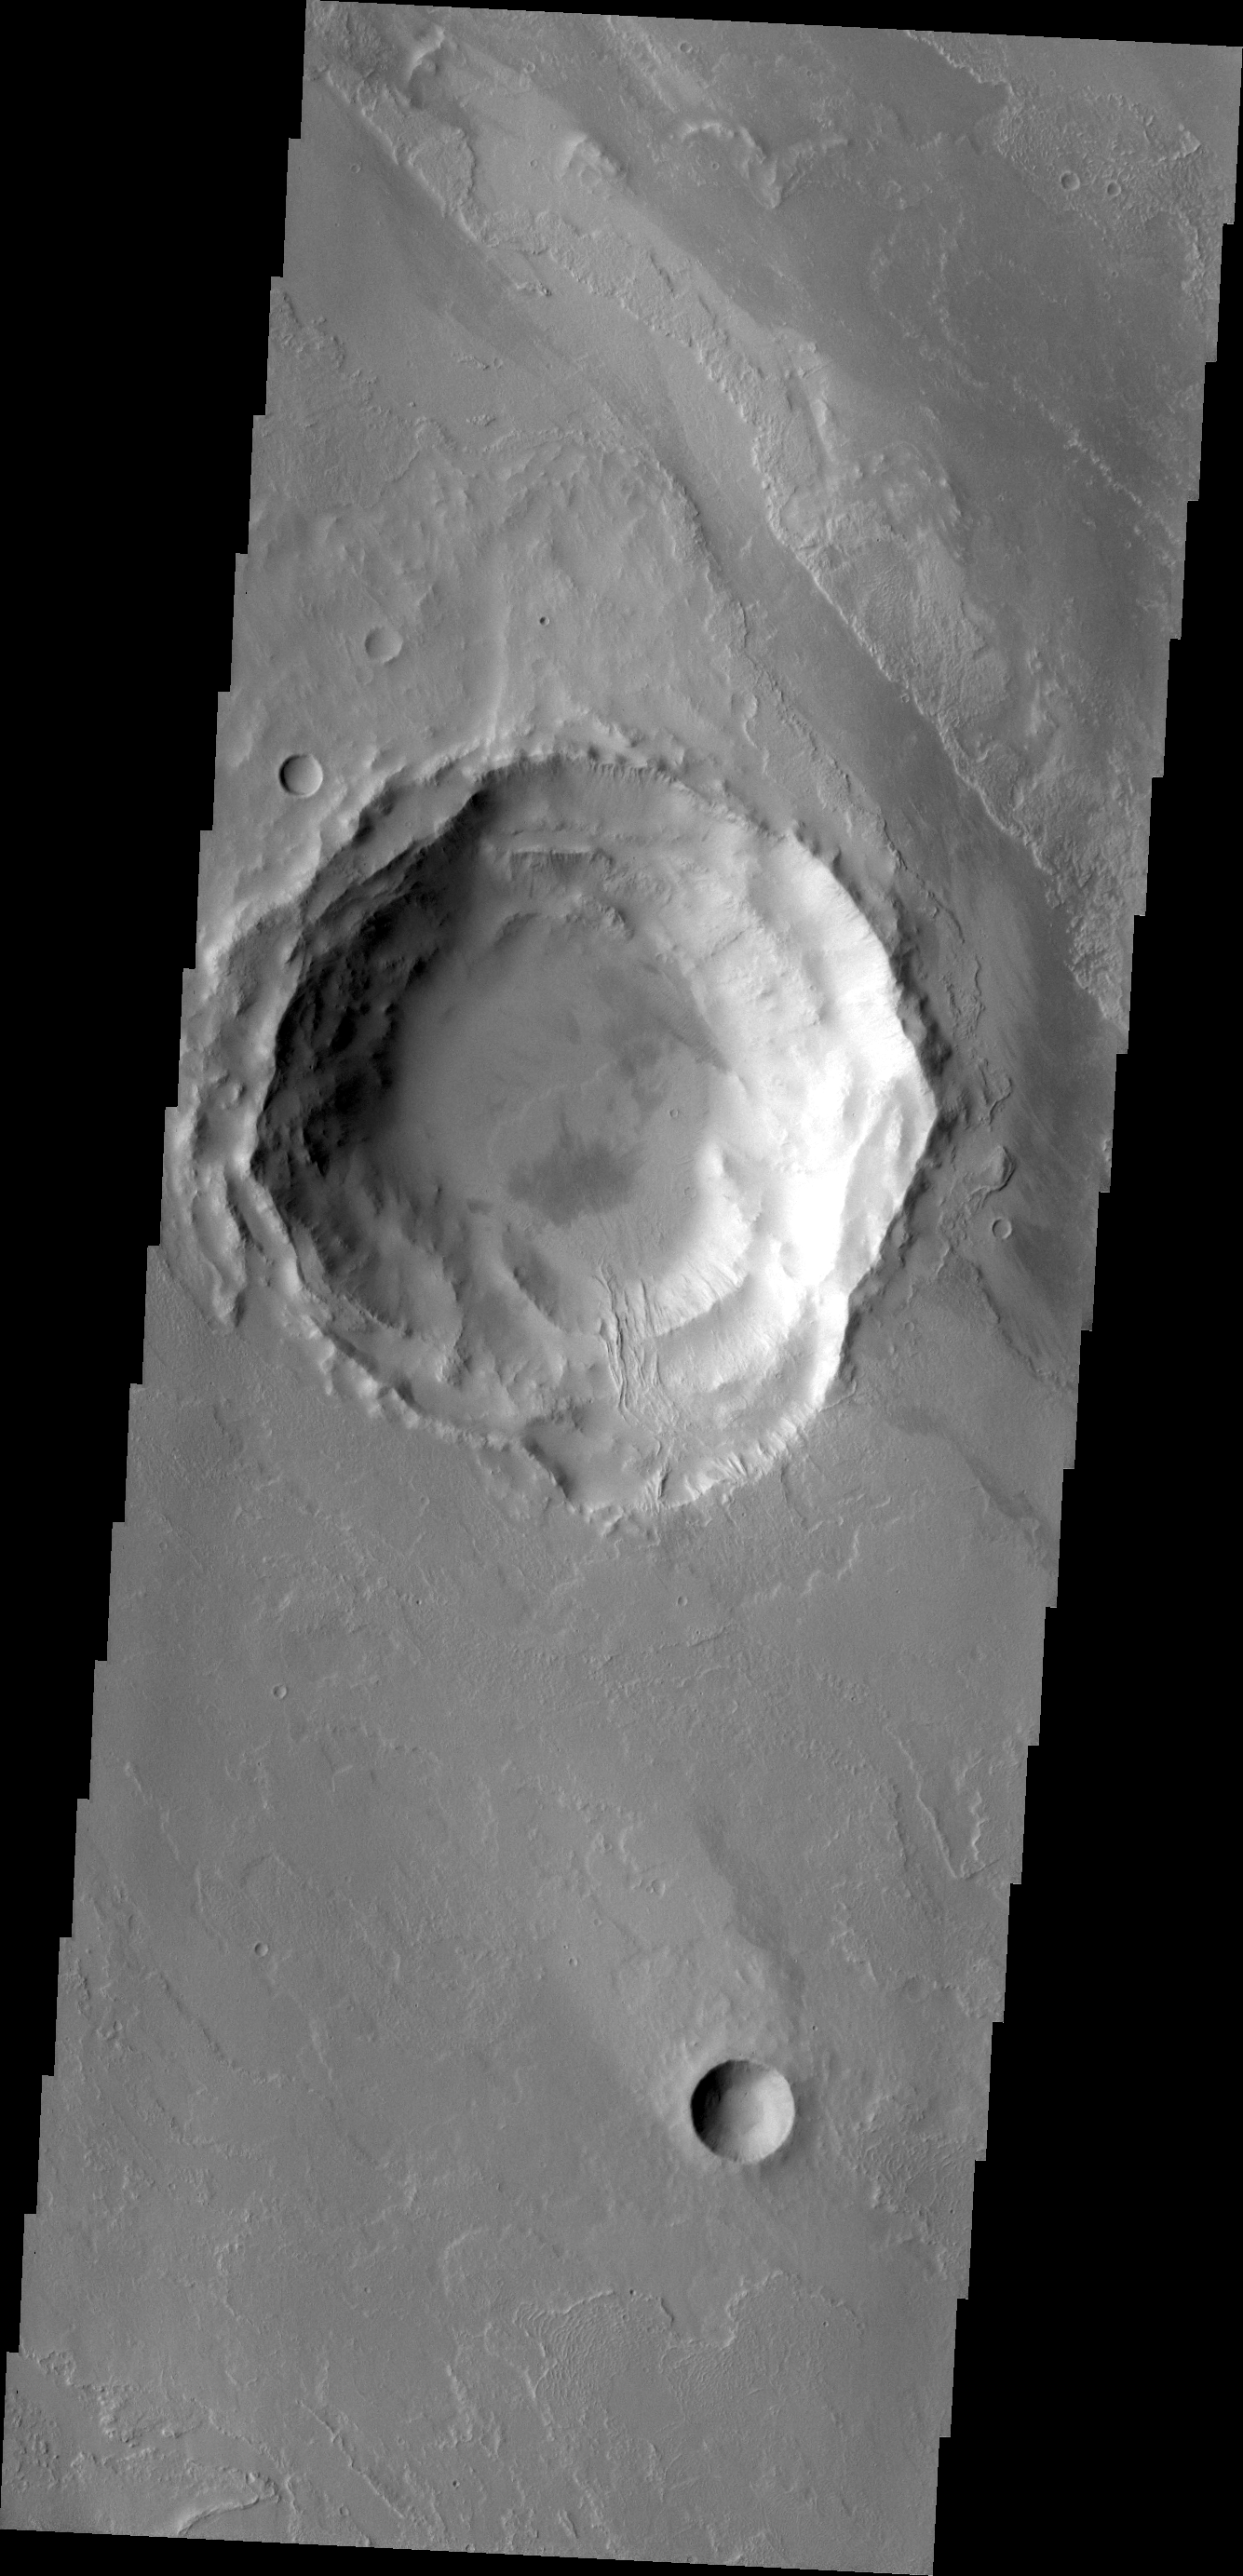

Lava Flows in the Tharsis Region

This VIS image in the Tharsis region shows a lava flow that topped the rim of an impact crater and flowed down to the floor of the crater.

Credit: NASA/JPL/ASU